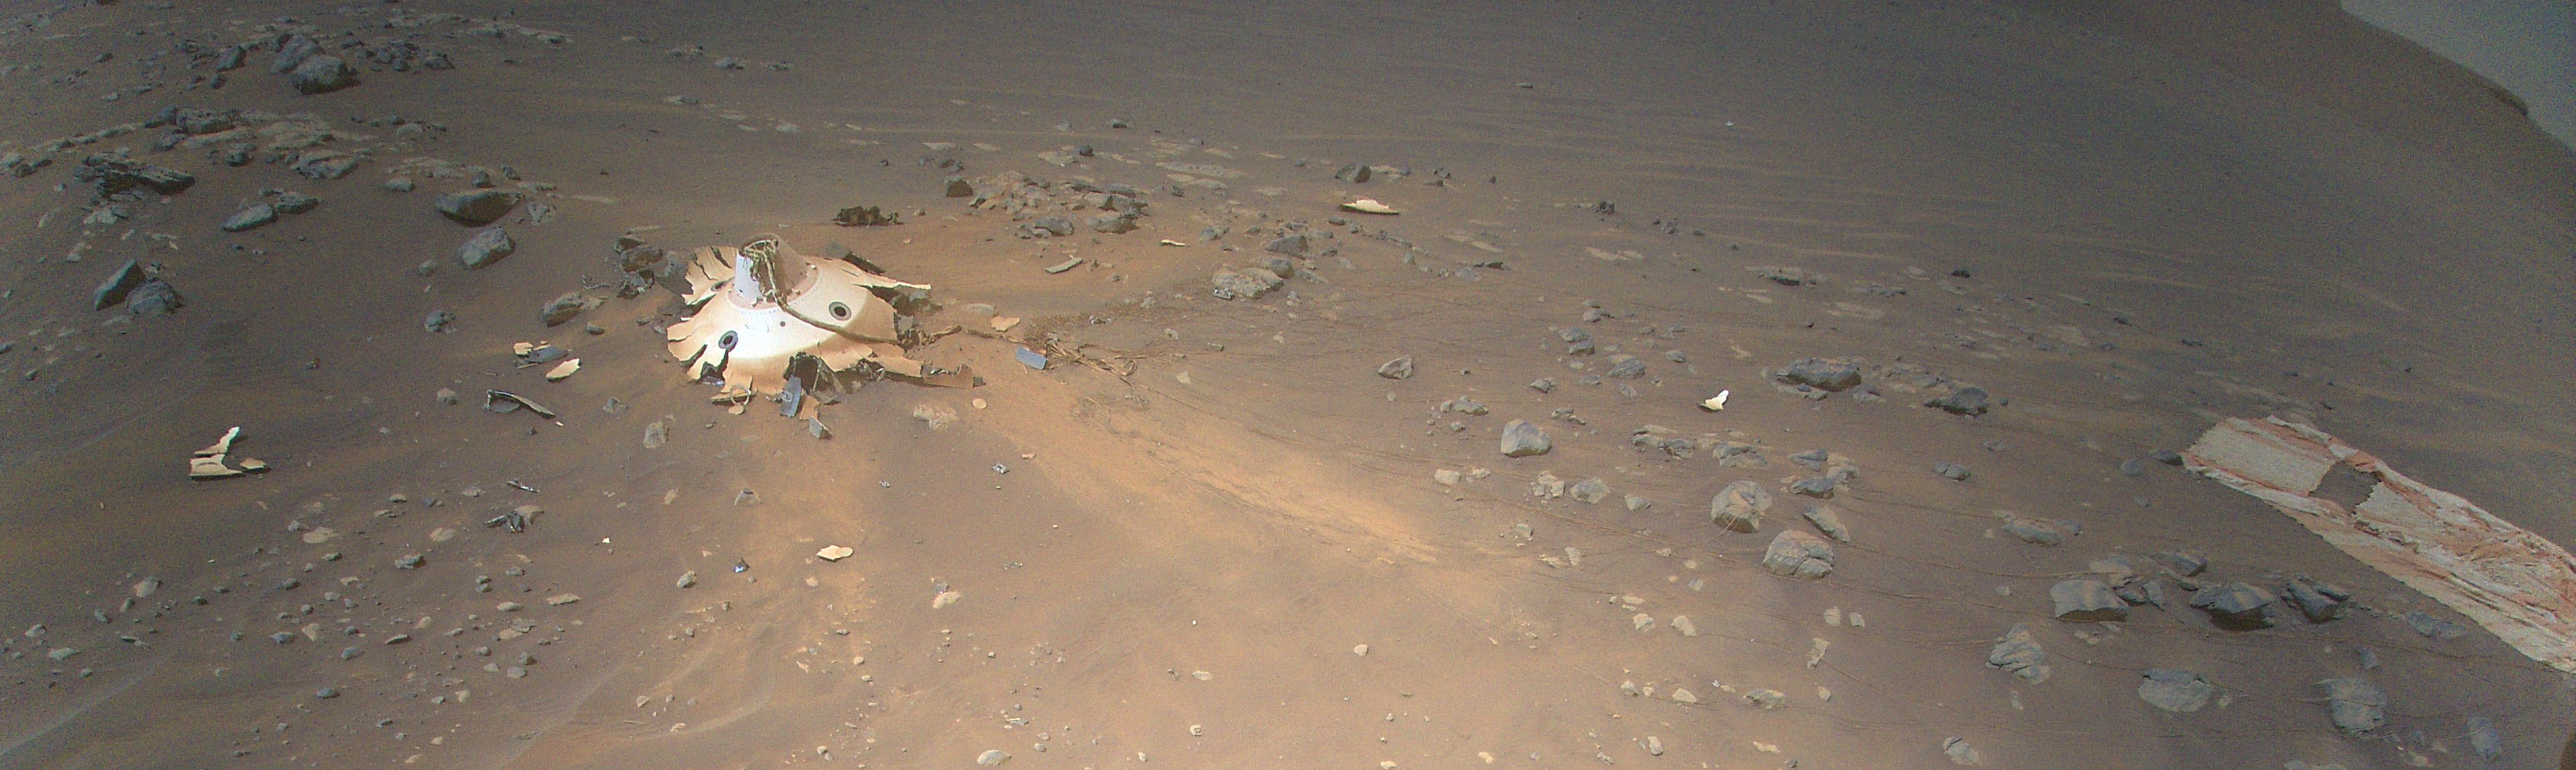

Debris Field for Perseverance Landing Gear Seen from Mars Helicopter

This image of Perseverance’s backshell (left of center), supersonic parachute (far right), was collected from an altitude of 26 feet (8 meters) by NASA’s Ingenuity Mars Helicopter during its 26th flight on Mars on April 19, 2022.

During the Feb. 18, 2021, landing of Perseverance, the parachute and backshell were jettisoned at about 1.3 miles (2.1 km) altitude. The parachute and backshell continued to descend and impacted the ground at approximately 78 mph (126 kph). Engineers working on the Mars Sample Return program requested images be taken from an aerial perspective of the components because they may provide insight into the components’ performance during the rover’s entry, descent, and landing.

The image has been cropped and processed from the original version.

The Ingenuity Mars Helicopter was built by NASA’s Jet Propulsion Laboratory in Southern California, which also manages the project for NASA Headquarters. It is supported by NASA’s Science Mission Directorate. NASA’s Ames Research Center in California’s Silicon Valley, and NASA’s Langley Research Center in Hampton, Virginia, provided significant flight performance analysis and technical assistance during Ingenuity’s development. AeroVironment Inc., Qualcomm, and SolAero also provided design assistance and major vehicle components. Lockheed Martin Space designed and manufactured the Mars Helicopter Delivery System.

Credit: NASA/JPL-Caltech